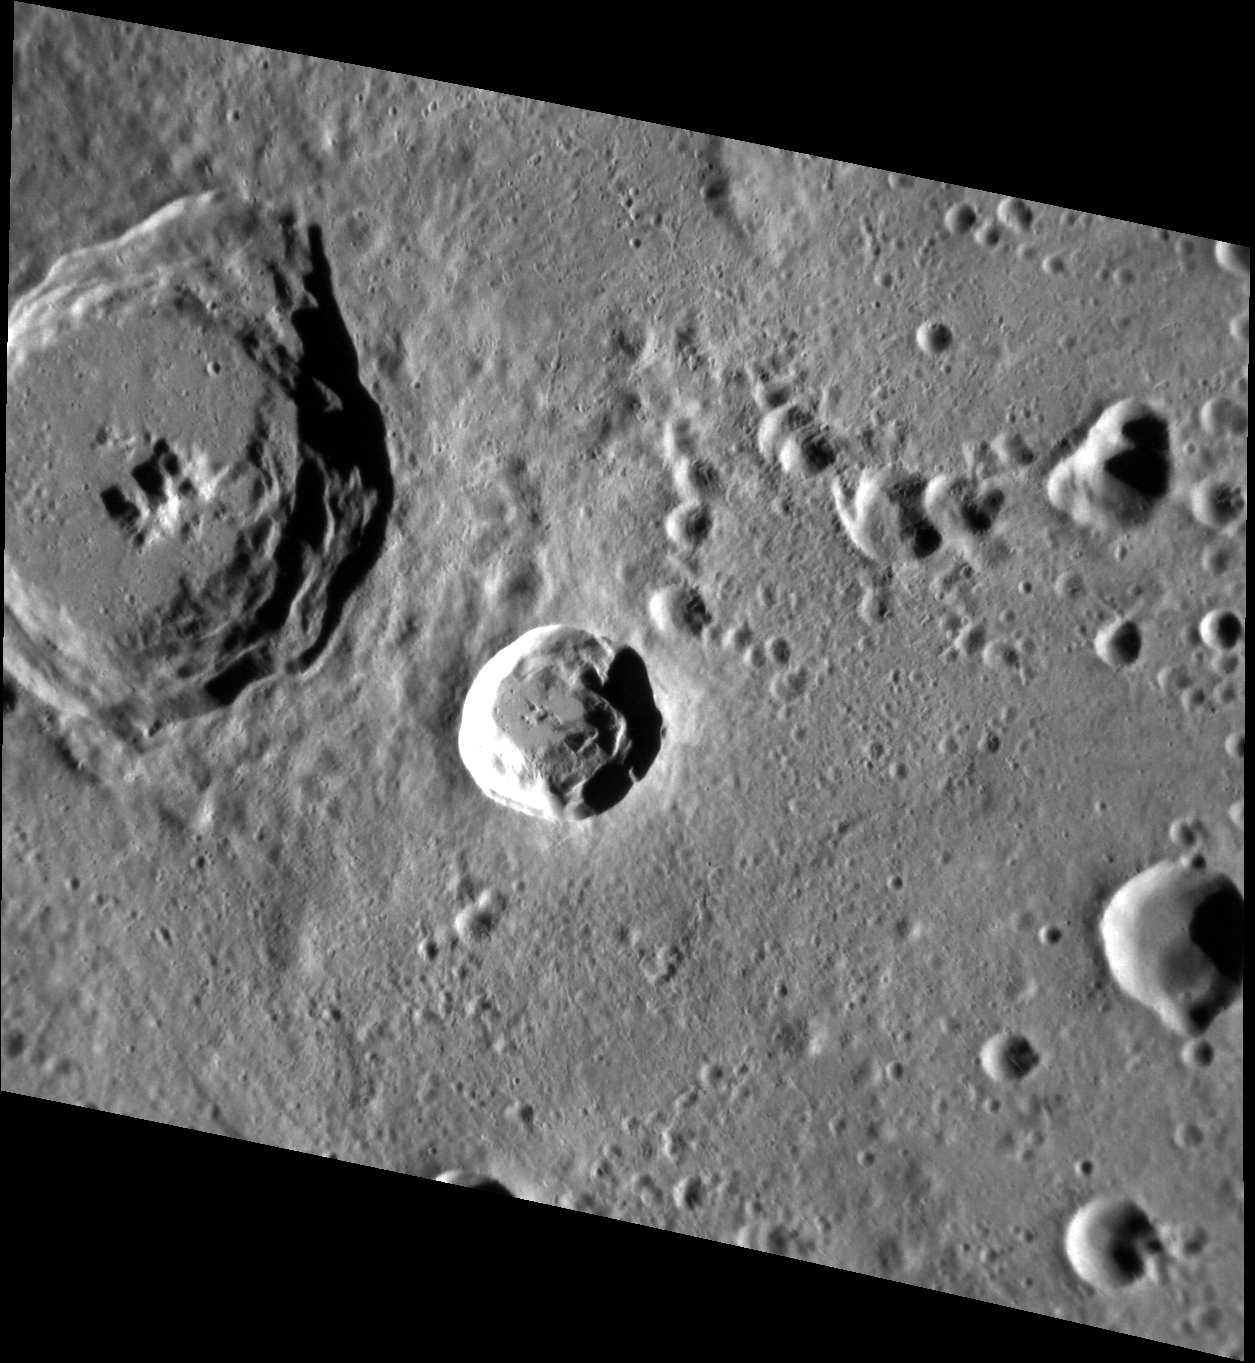

Nureyev Crater

The small crater at the center of this image is Nureyev, named for the soviet and british ballet dancer Rudolf Nureyev. Nureyev helped reshape male roles in ballet, and his most famous dance partnership was with Margot Fonteyn. Like Fontenyn crater, Nureyev is one of the most recent impacts on Mercury and its bright rays stretch far across the surface.

This image was acquired as a high-resolution targeted observation. Targeted observations are images of a small area on Mercury’s surface at resolutions much higher than the 200-meter/pixel morphology base map. It is not possible to cover all of Mercury’s surface at this high resolution, but typically several areas of high scientific interest are imaged in this mode each week.

Date acquired: May 03, 2011
Image Mission Elapsed Time (MET): 212936624
Image ID: 208447
Instrument: Narrow Angle Camera (NAC) of the Mercury Dual Imaging System (MDIS)
Center Latitude: 11.78°
Center Longitude: 187.0° E
Resolution: 76 meters/pixel
Scale: Nureyev crater is 16 km (10 miles) in diameter
Incidence Angle: 68.6°
Emission Angle: 38.5°
Phase Angle: 102.9°

The MESSENGER spacecraft is the first ever to orbit the planet Mercury, and the spacecraft’s seven scientific instruments and radio science investigation are unraveling the history and evolution of the Solar System’s innermost planet. Visit the Why Mercury? section of this website to learn more about the key science questions that the MESSENGER mission is addressing. During the one-year primary mission, MDIS acquired 88,746 images and extensive other data sets. MESSENGER is now in a year-long extended mission, during which plans call for the acquisition of more than 80,000 additional images to support MESSENGER’s science goals.

These images are from MESSENGER, a NASA Discovery mission to conduct the first orbital study of the innermost planet, Mercury. For information regarding the use of images, see the MESSENGER image use policy.

Credit: NASA/Johns Hopkins University Applied Physics Laboratory/Carnegie Institution of Washington